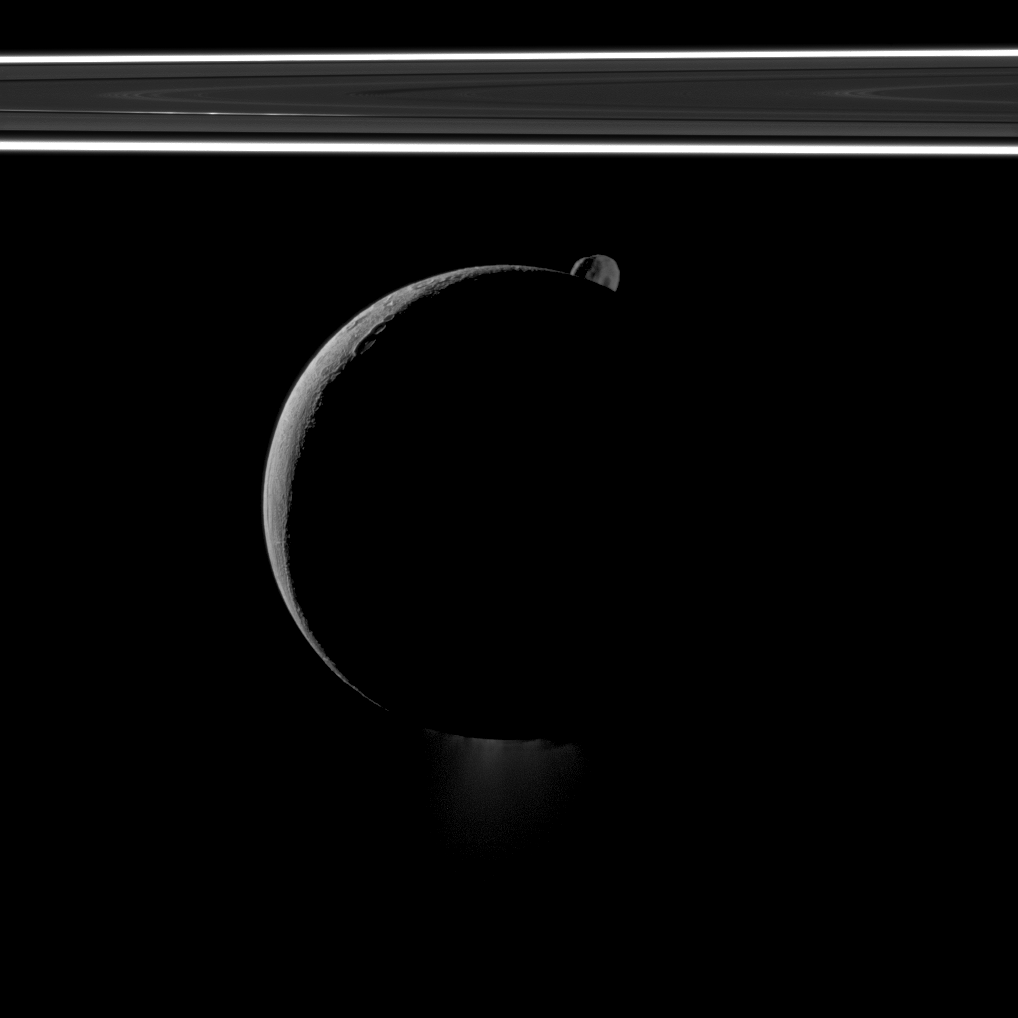

Hiding Little Brother

During a flyby of Saturn’s moon Enceladus on Oct. 1, 2011, the Cassini spacecraft snapped this portrait of the moon joined by its sibling Epimetheus and the planet’s rings.

Enceladus (313 miles, or 504 kilometers across) takes up the center of the image, and its famous south polar jets can faintly be seen at the bottom of the image. See PIA11688 to learn more about those jets.

Epimetheus (70 miles, or 113 kilometers across) peeps into view from beyond the northern reaches of Enceladus. Lit terrain seen on Enceladus is in the area between the leading hemisphere and anti-Saturn side of the moon. North is up. This view looks toward the northern, sunlit side of the rings from just above the ringplane.

Enceladus and Epimetheus have been contrast enhanced and brightened by a factor 1.8 relative to the rings. Enceladus is closest to the spacecraft here.

The image was taken in visible light with the Cassini spacecraft narrow-angle camera. The view was obtained at a distance of approximately 175,000 kilometers (109,000 miles) from Enceladus and at a Sun-Enceladus-spacecraft, or phase, angle of 151 degrees. Image scale is about 3,280 feet (1 kilometer) per pixel on Enceladus.

The Cassini-Huygens mission is a cooperative project of NASA, the European Space Agency and the Italian Space Agency. The Jet Propulsion Laboratory, a division of the California Institute of Technology in Pasadena, manages the mission for NASA’s Science Mission Directorate, Washington, D.C. The Cassini orbiter and its two onboard cameras were designed, developed and assembled at JPL. The imaging operations center is based at the Space Science Institute in Boulder, Colo.

Credit: NASA/JPL-Caltech/Space Science Institute